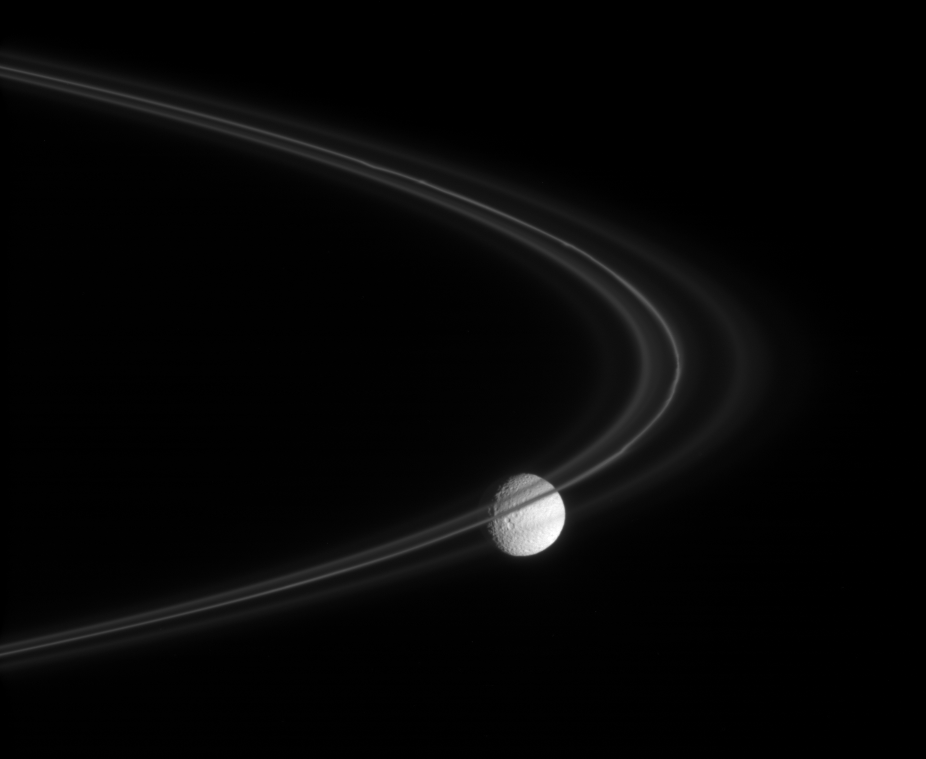

A Wisp of Smoke

The Cassini spacecraft peers through the fine, smoke-sized ice particles of Saturn’s F ring toward the cratered face of Mimas. The F ring’s core, which contains significantly larger particles, is dense enough to completely block the light from Mimas.

The view looks toward the trailing hemisphere on the Saturn-facing side of Mimas (397 kilometers, or 247 miles across), and toward the sunlit side of the rings from about 2 degrees below the ringplane.

The image was taken in visible light with the Cassini spacecraft narrow-angle camera on Nov. 18, 2007. The view was acquired at a distance of approximately 772,000 kilometers (480,000 miles) from Mimas. Image scale is 5 kilometers (3 miles) per pixel on the moon.

The Cassini-Huygens mission is a cooperative project of NASA, the European Space Agency and the Italian Space Agency. The Jet Propulsion Laboratory, a division of the California Institute of Technology in Pasadena, manages the mission for NASA’s Science Mission Directorate, Washington, D.C. The Cassini orbiter and its two onboard cameras were designed, developed and assembled at JPL. The imaging operations center is based at the Space Science Institute in Boulder, Colo.

Credit: NASA/JPL/Space Science Institute